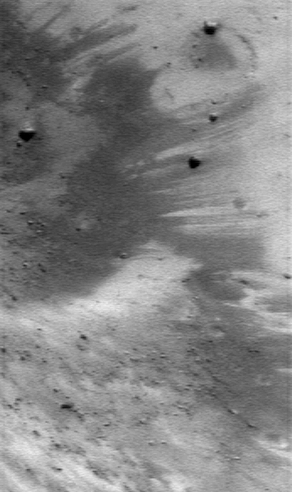

On Eros’ Slopes

NEAR Shoemaker took this picture of the interior wall of a large crater on January 9, 2001, from an orbital altitude of 35 kilometers (22 miles). Like many steep slopes on Eros, this area is mottled with downward-oriented brightness streaks. The streaks are thought to be exposed subsurface material that hasn’t been altered by the solar wind and micrometeorite impacts. The whole scene is about 0.8 kilometers (0.5 miles) across.

Built and managed by The Johns Hopkins University Applied Physics Laboratory, Laurel, Maryland, NEAR was the first spacecraft launched in NASA’s Discovery Program of low-cost, small-scale planetary missions. See the NEAR web page at http://near.jhuapl.edu/ for more details.

Credit: NASA/JPL/JHUAPL